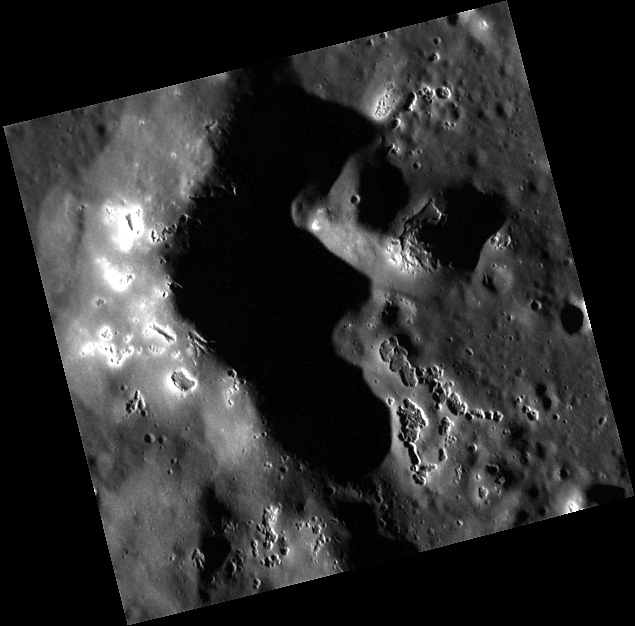

Following the Family Pasch

This high-resolution targeted image offers a close-up view of Pasch’s hollows-ridden central peaks. Hollows have been found to form on and around central peaks, as well as on crater rims. Pasch crater was named recently in April 2012 after the Swedish painter, Ulrica Fredrica Pasch. She came from a family of artists, including her father, brother, and uncle.

This image was acquired as a high-resolution targeted observation. Targeted observations are images of a small area on Mercury’s surface at resolutions much higher than the 200-meter/pixel morphology base map. It is not possible to cover all of Mercury’s surface at this high resolution, but typically several areas of high scientific interest are imaged in this mode each week.

Date acquired: August 02, 2011
Image Mission Elapsed Time (MET): 220806909
Image ID: 583344
Instrument: Narrow Angle Camera (NAC) of the Mercury Dual Imaging System (MDIS)
Center Latitude: 46.10°
Center Longitude: 134.8° E
Resolution: 20 meters/pixel
Scale: This image is about 10 km (6.2 miles) from top to bottom.
Incidence Angle: 76.3°
Emission Angle: 12.4°
Phase Angle: 88.7°

The MESSENGER spacecraft is the first ever to orbit the planet Mercury, and the spacecraft’s seven scientific instruments and radio science investigation are unraveling the history and evolution of the Solar System’s innermost planet. Visit the Why Mercury? section of this website to learn more about the key science questions that the MESSENGER mission is addressing. During the one-year primary mission, MDIS acquired 88,746 images and extensive other data sets. MESSENGER is now in a year-long extended mission, during which plans call for the acquisition of more than 80,000 additional images to support MESSENGER’s science goals.

These images are from MESSENGER, a NASA Discovery mission to conduct the first orbital study of the innermost planet, Mercury. For information regarding the use of images, see the MESSENGER image use policy.

Credit: NASA/Johns Hopkins University Applied Physics Laboratory/Carnegie Institution of Washington